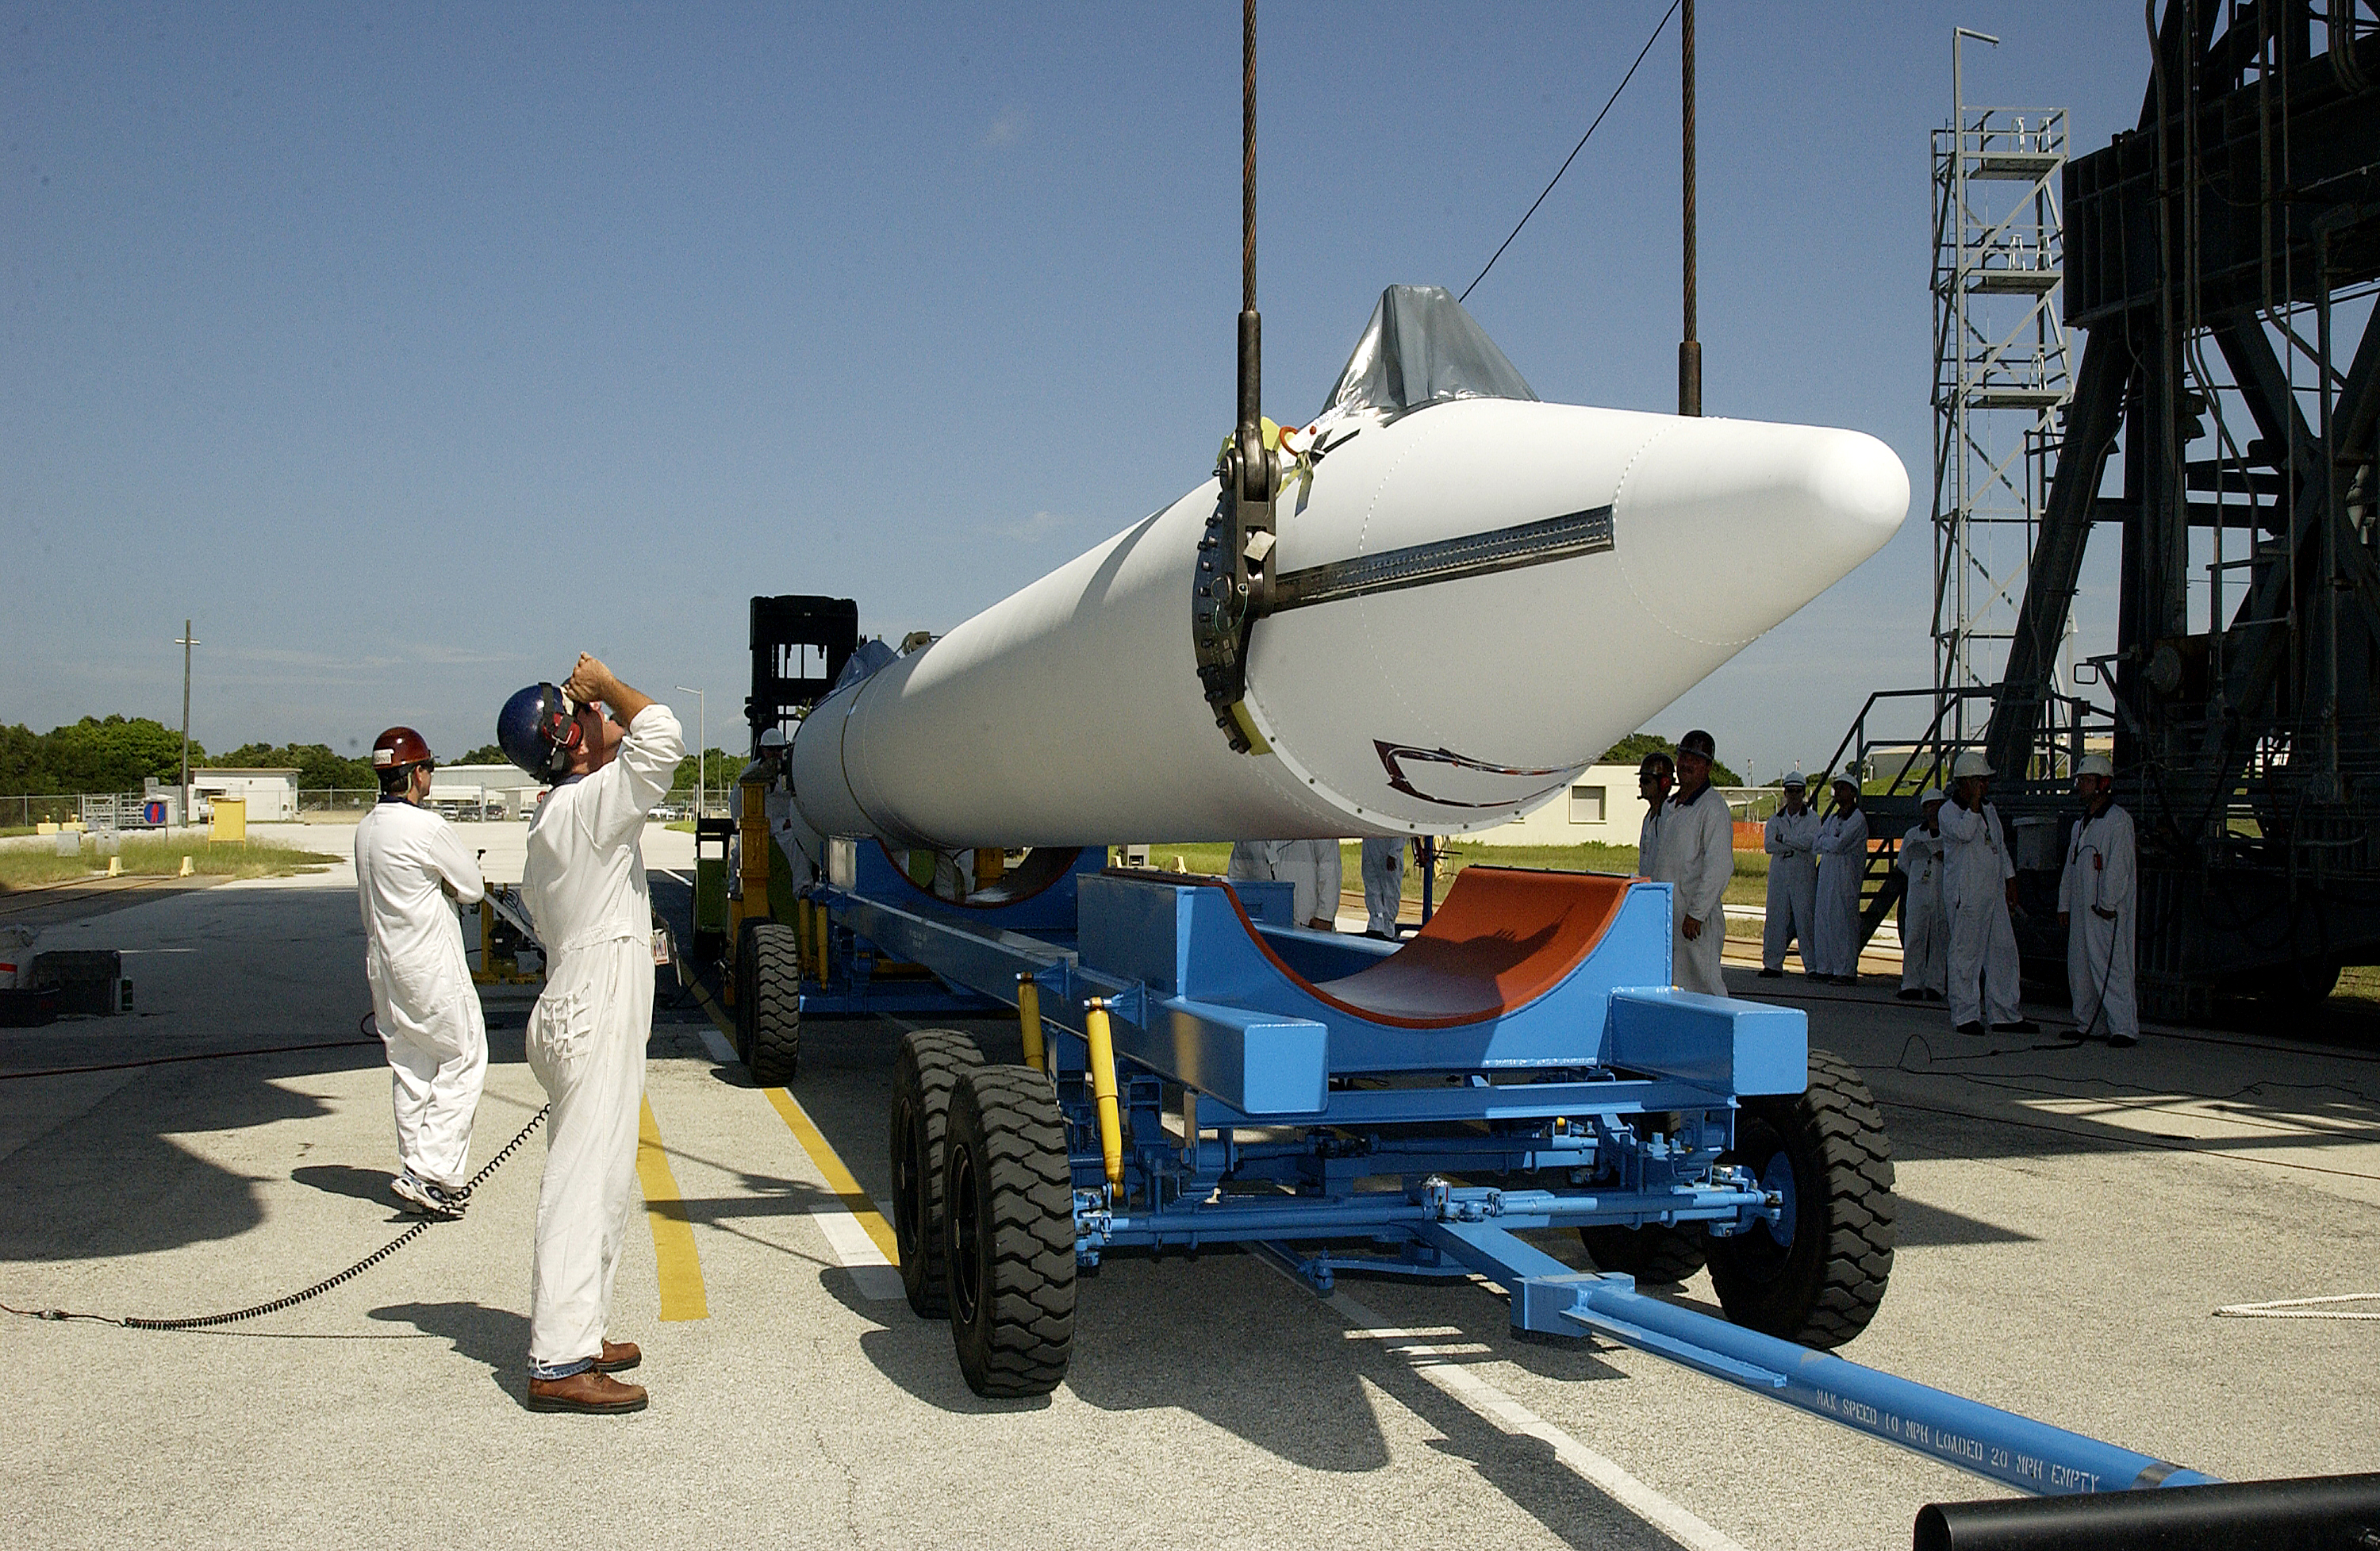

Solid Rocket Booster

A solid rocket booster waits to be lifted into position for mating to the first stage of Spitzer's Delta II rocket.

Credit: NASA/KSC